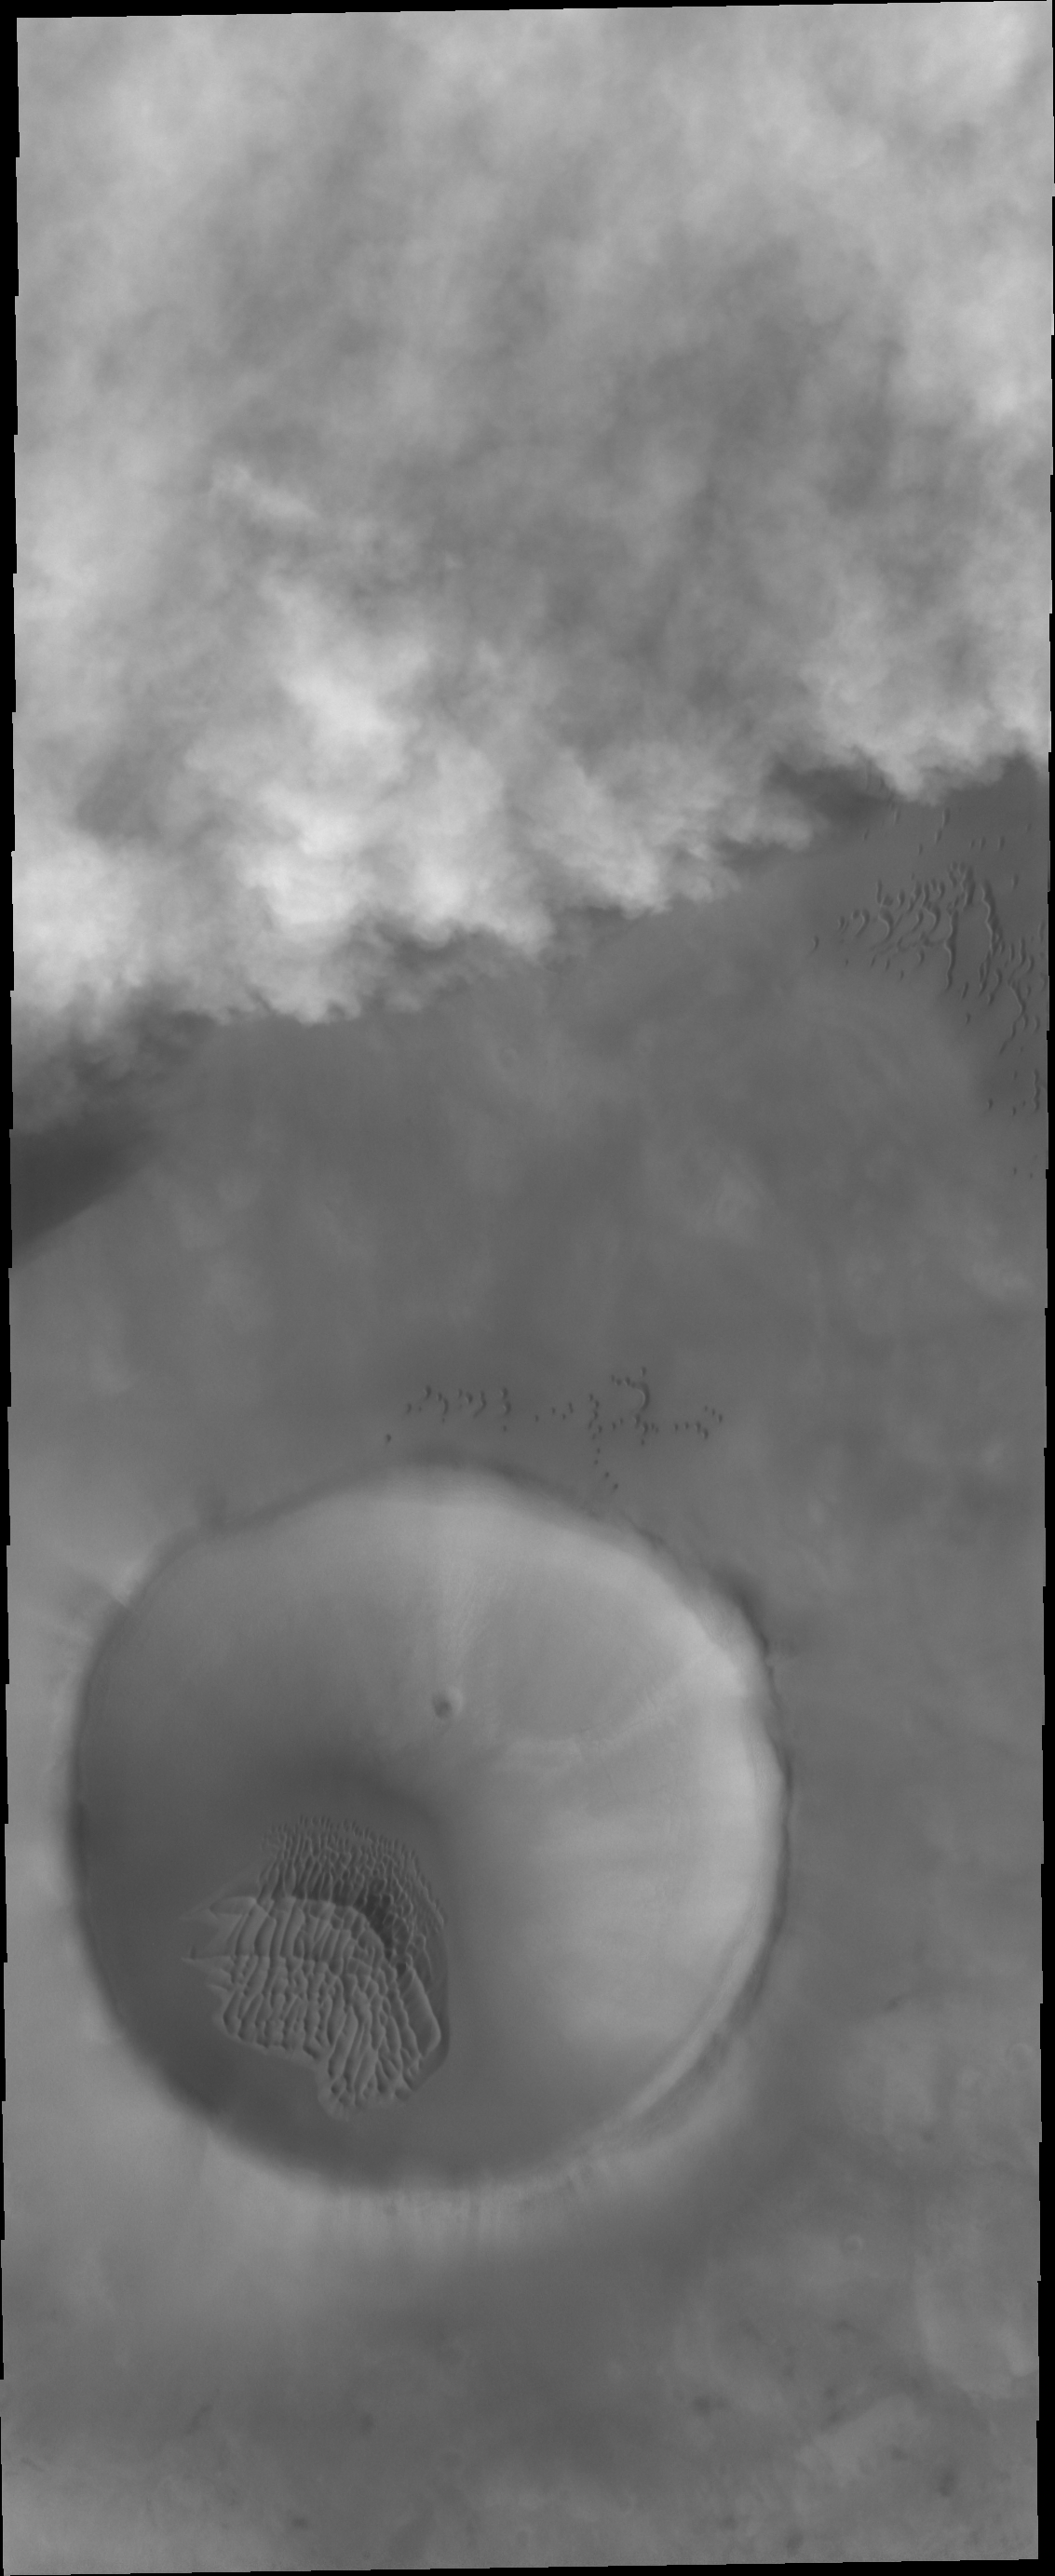

Storm Front

Storm clouds are moving towards the crater in the bottom of this image. Storms like this are common during the spring and early summer near the north pole.

Credit: NASA/JPL-Caltech/ASU